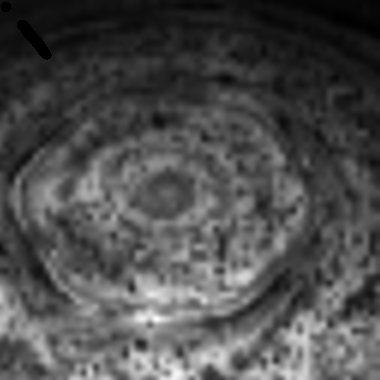

Spinning Saturn

This nighttime movie of the depths of the north pole of Saturn taken by the visual infrared mapping spectrometer onboard NASA’s Cassini Orbiter reveals a dynamic, active planet lurking underneath the ubiquitous cover of upper-level hazes. The defining feature of Saturn’s north polar regions — the six-sided hexagon feature — is clearly visible in the image.

Here, brightness indicates the amount of 5-micron (seven times the wavelength visible to the human eye) radiation, or heat, generated in the depths of the warm interior of Saturn that escapes the planet. Clouds at a depth equivalent to 3-Earth-atmospheres pressure block the light radiating from below, revealing themselves in dark silhouette against the background thermal glow of the planet. These deep clouds lie some 75 kilometers (47 miles) underneath the typical ammonia hazes and clouds seen in visual imagery and are likely composed of ammonia-hydrosulfide, although some may be composed of water, as on Earth. A prominent feature seen in this polar view is a strange hexagon wave feature circumscribing the north pole.

This nighttime movie was acquired over a one-hour period on Nov. 10, 2006, from an average distance of 1.03 million kilometers (621,000 miles) above Saturn’s clouds.

The Cassini-Huygens mission is a cooperative project of NASA, the European Space Agency and the Italian Space Agency. The Jet Propulsion Laboratory, a division of the California Institute of Technology in Pasadena, manages the mission for NASA’s Science Mission Directorate, Washington, D.C. The Cassini orbiter was designed, developed and assembled at JPL. The Visual and Infrared Mapping Spectrometer team is based at the University of Arizona, where this image was produced.

Credit: NASA/JPL/University of Arizona